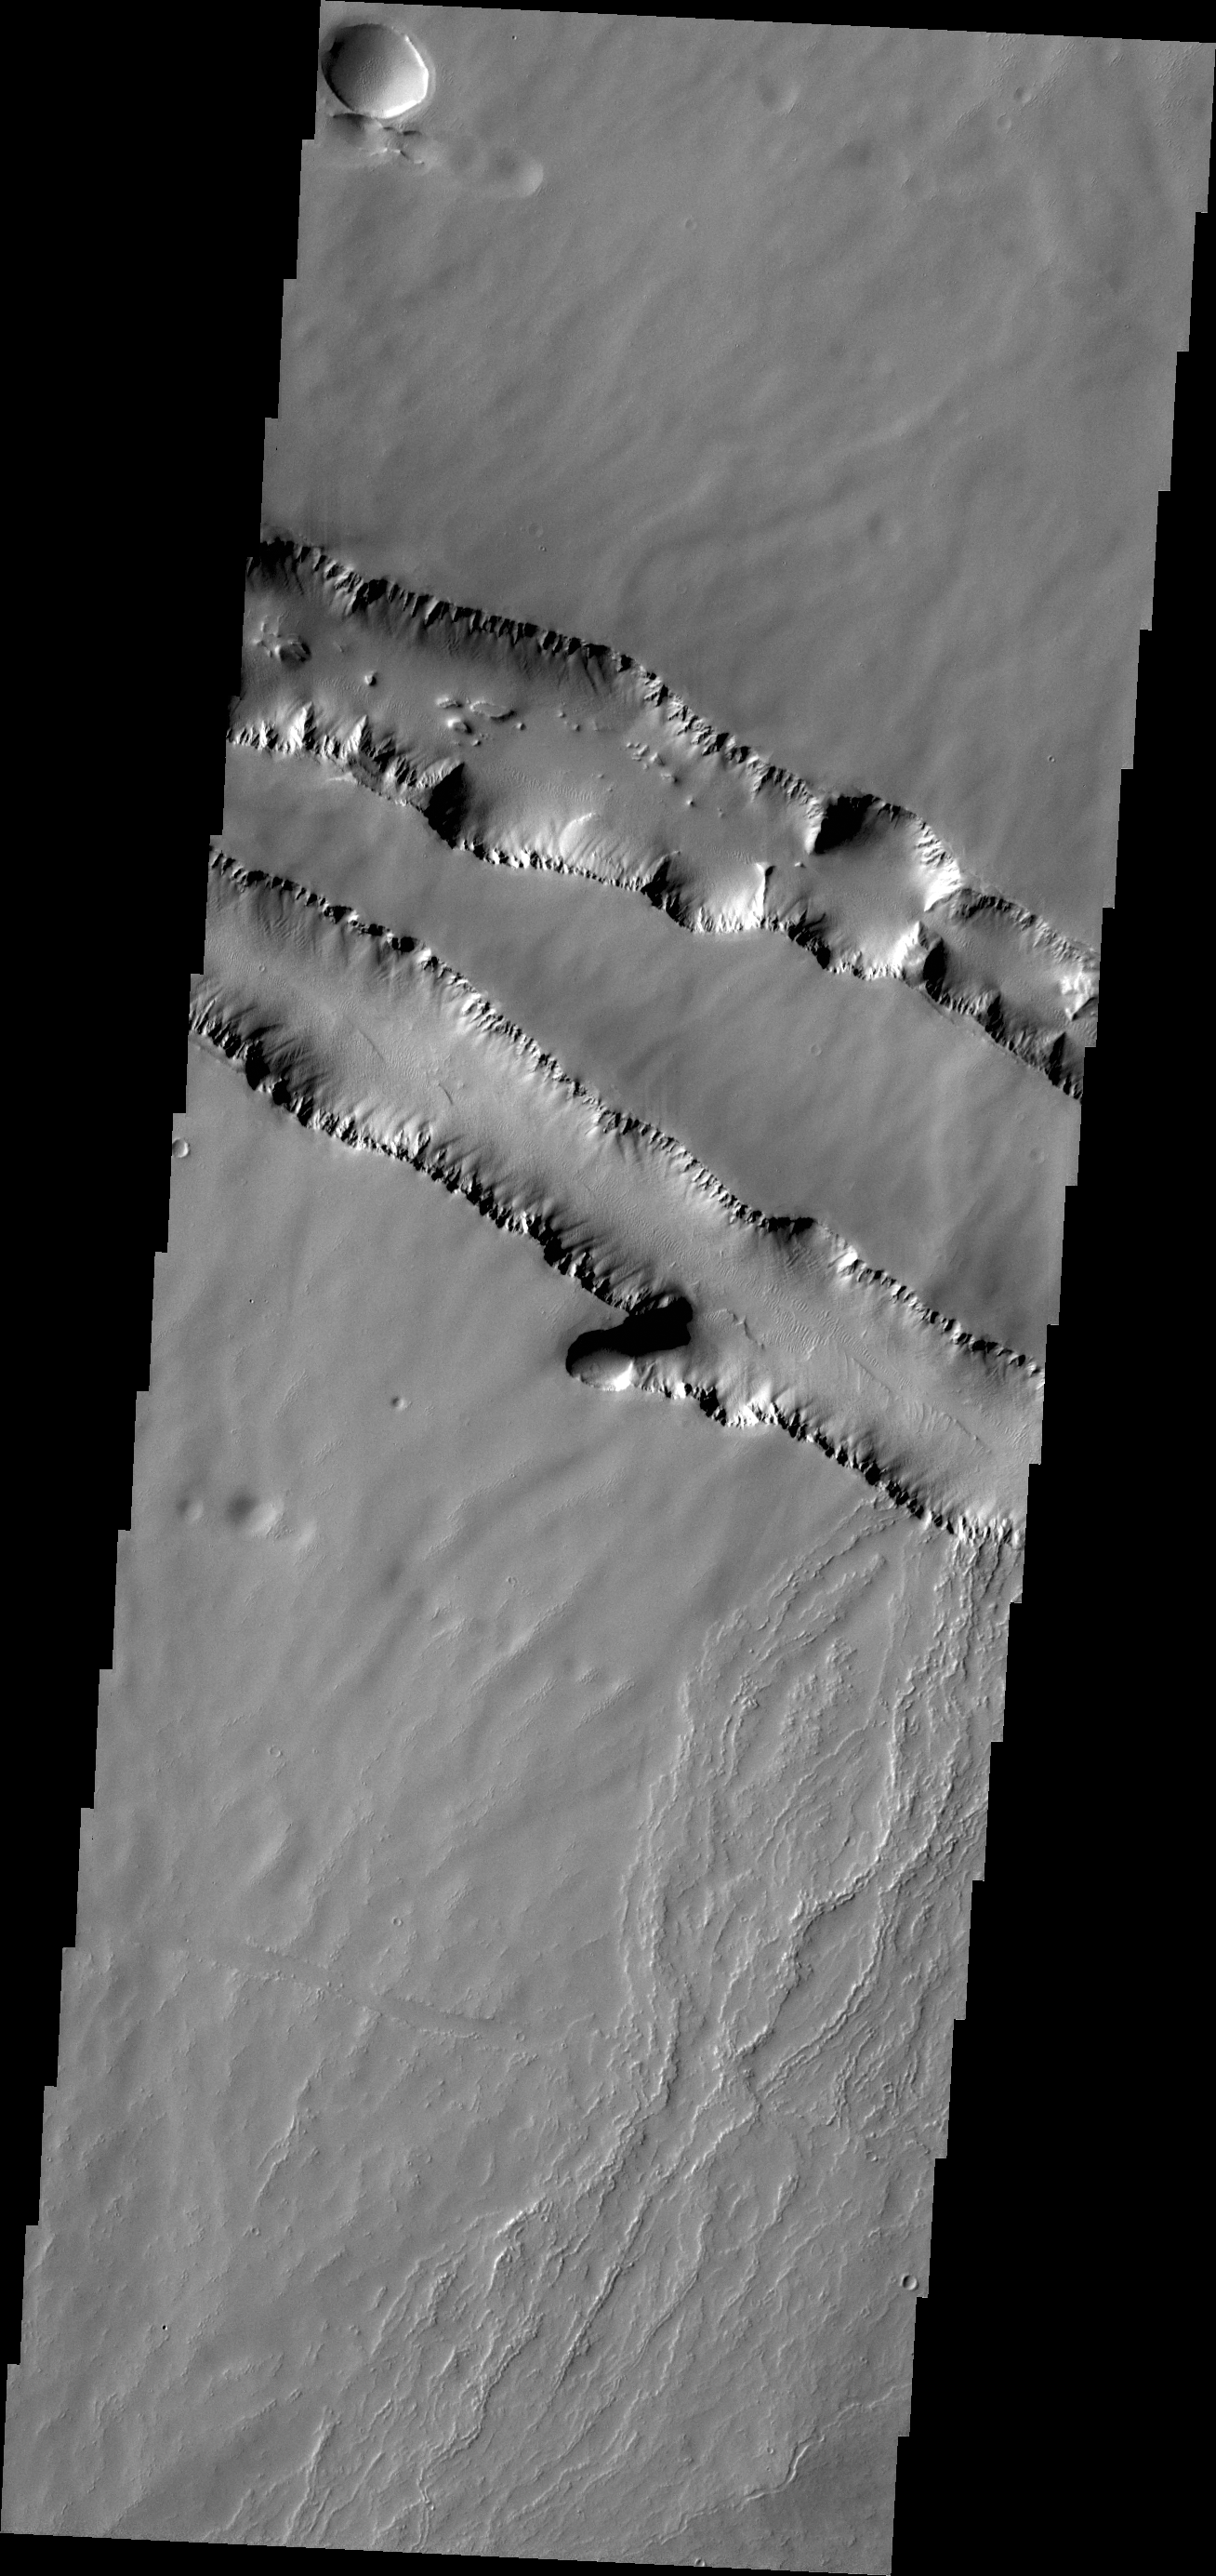

Pavonis Fossae

The two depression crossing this image are called Pavonis Fossae and are located just north of the volcano.

Credit: NASA/JPL/ASU